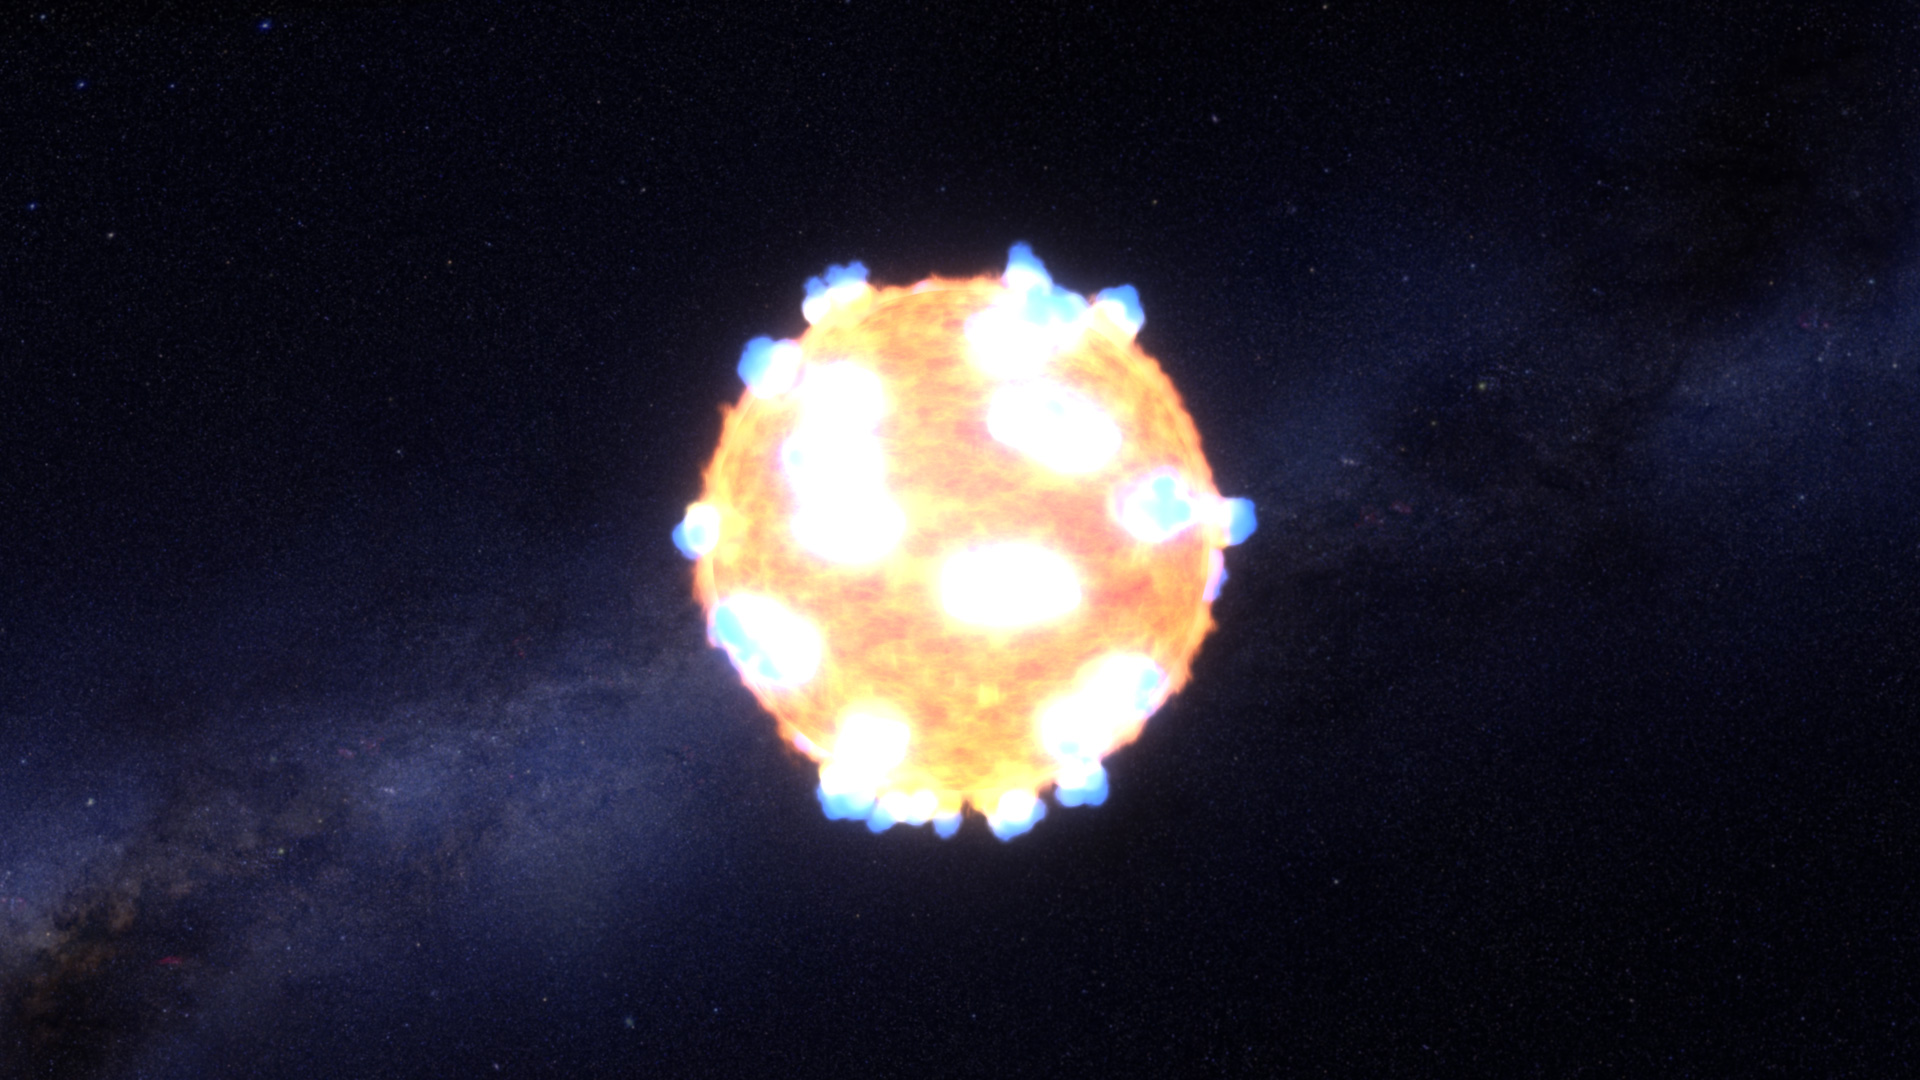

Caught: A Supernova Shock Breakout (Artist Concept)

The brilliant flash of an exploding star’s shockwave — what astronomers call the “shock breakout” — is illustrated in artist’s concept.

The illustration shows a red supergiant star 500 hundred times bigger and 20,000 brighter than our sun. When the star’s internal furnace can no longer sustain nuclear fusion its core collapses under gravity. A shockwave from the implosion rushes upward through the star’s layers. The shockwave initially breaks through the star’s visible surface as a series of finger-like plasma jets. Only 20 minute later, the full fury of the shockwave reaches the surface and the doomed star blasts apart as a supernova explosion.

The illustration is based on photometric observations made by NASA’s Kepler space telescope. By closely monitoring the star KSN 2011d, located 1.2 billion light-years away, Kepler caught the onset of the early flash and subsequent explosion.

NASA Ames manages Kepler’s ground system development, mission operations and science data analysis. NASA’s Jet Propulsion Laboratory in Pasadena, Calif., managed Kepler mission development. Ball Aerospace & Technologies Corp. in Boulder, Colo., developed the Kepler flight system and supports mission operations with JPL at the Laboratory for Atmospheric and Space Physics at the University of Colorado in Boulder. The Space Telescope Science Institute in Baltimore archives, hosts and distributes the Kepler science data. Kepler is NASA’s 10th Discovery Mission and is funded by NASA’s Science Mission Directorate at the agency’s headquarters in Washington.

Credit: NASA/Ames/STScI